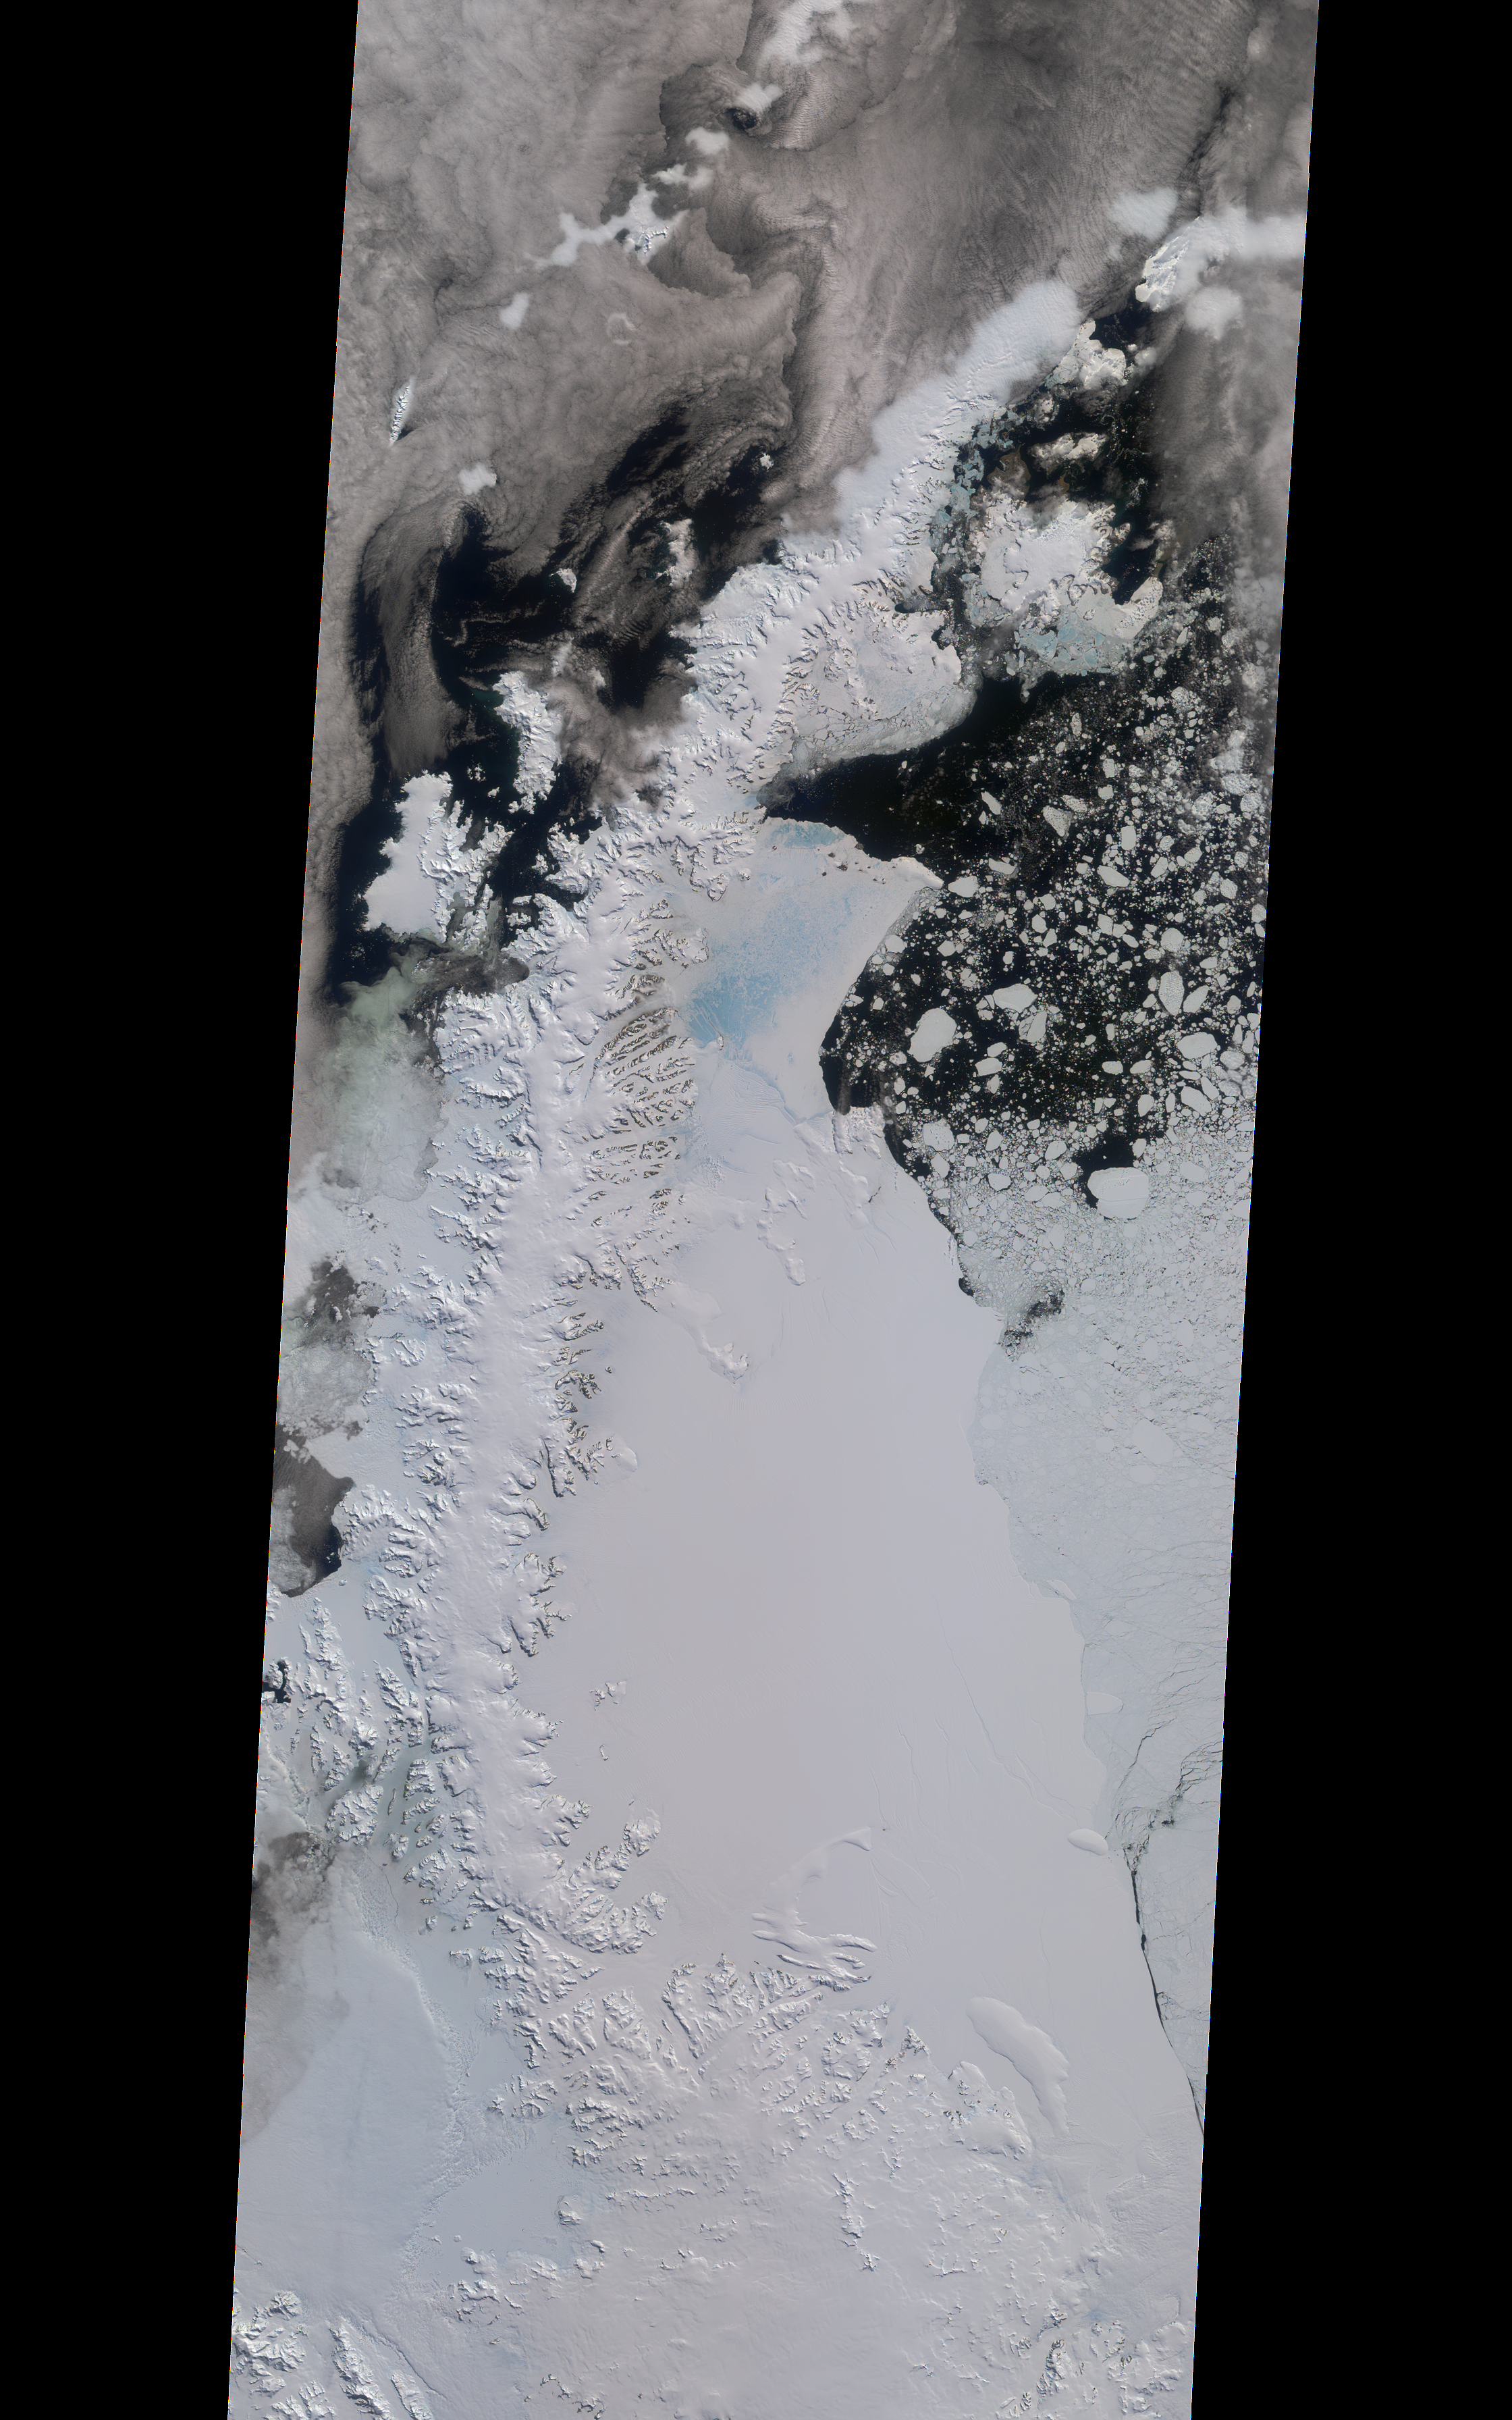

NASA’s MISR Tracks Growth of Rift in the Larsen C Ice Shelf

A rift in Antarctica’s Larsen C ice shelf has grown to 110 miles (175 km) long, making it inevitable that an iceberg larger than Rhode Island will soon calve from the ice shelf. Larsen C is the fourth largest ice shelf in Antarctica, with an area of almost 20,000 square miles (50,000 square kilometers). The calving event will remove approximately 10 percent of the ice shelf’s mass, according to the Project for Impact of Melt on Ice Shelf Dynamics and Stability (MIDAS), a UK-based team studying the ice shelf. Only 12 miles (20 km) of ice now separates the end of the rift from the ocean. The rift has grown at least 30 miles (50 km) in length since August, but appears to be slowing recently as Antarctica returns to polar winter. Project MIDAS reports that the calving event might destabilize the ice shelf, which could result in a collapse similar to what occurred to the Larsen B ice shelf in 2002.

The Multi-angle Imaging SpectroRadiometer (MISR) instrument aboard NASA’s Terra satellite captured views of Larsen C on August 22, 2016, when the rift was 80 miles (130 km) in length; December 8, 2016, when the rift was approximately 90 miles (145 km) long; and April 6, 2017. The MISR instrument has nine cameras, which view the Earth at different angles. The overview image, from December 8, shows the entire Antarctic Peninsula — home to Larsen A, B, and C ice shelves — in natural color (similar to how it would appear to the human eye) from MISR’s vertical-viewing camera.

Combining information from several MISR cameras pointed at different angles gives information about the texture of the ice. The accompanying GIF depicts the inset area shown on the larger image and displays data from all three dates in false color. These multiangular views — composited from MISR’s 46-degree backward-pointing camera, the nadir (vertical-viewing) camera, and the 46-degree forward-pointing camera — represent variations in ice texture as changes in color, such that areas of rough ice appear orange and smooth ice appears blue. The Larsen C shelf is on the left in the GIF, bordered by the Weddell Sea on the upper right. The ice within the rift is orange, indicating movement, and the end of the rift can be tracked across the shelf between images. In addition, between December and April, the rift widened, pushing the future iceberg away from the shelf at its southern end.

These data were acquired during Terra orbits 88717, 90290 and 92023. Other MISR data are available through the NASA Langley Research Center. For more information go to https://eosweb.larc.nasa.gov/project/misr/misr_table. MISR was built and is managed by NASA’s Jet Propulsion Laboratory, Pasadena, California, for NASA’s Science Mission Directorate, Washington, D.C. The Terra spacecraft is managed by NASA’s Goddard Space Flight Center, Greenbelt, Maryland. The MISR data were obtained from the NASA Langley Research Center Atmospheric Science Data Center, Hampton, Virginia. JPL is a division of Caltech in Pasadena.

Credit: NASA/GSFC/LaRC/JPL, MISR Team